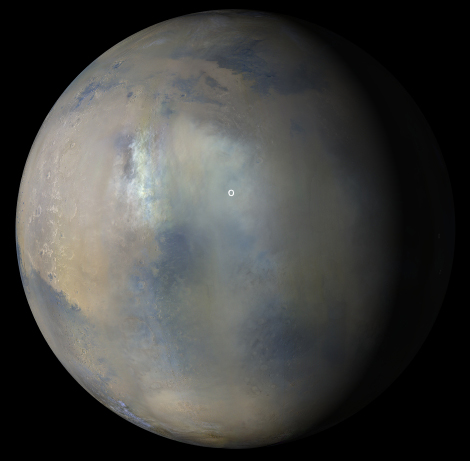

Dust Storm and Jezero Crater

Multiple images from the Mars Color Imager (MARCI) aboard NASA’s Mars Reconnaissance Orbiter (MRO) were used to generate this view of a regional dust storm obscuring Syrtis Major and Jezero Crater (white circle). The images were acquired on Jan. 9, 2022.

MRO creates global maps of Mars but roll maneuvers for targeted observations produce gaps in the coverage, which appear as black gores in the maps. On some days there are data drops where partial or full orbits of coverage are missing. Green and purple observed in the south polar region indicate saturated pixels.

Malin Space Science Systems in San Diego provided and operates MARCI. NASA’s Jet Propulsion Laboratory, a division of Caltech in Pasadena, California, manages the MRO for NASA’s Science Mission Directorate in Washington. Lockheed Martin Space Systems in Denver built the spacecraft.

Credit: NASA/JPL-Caltech/MSSS